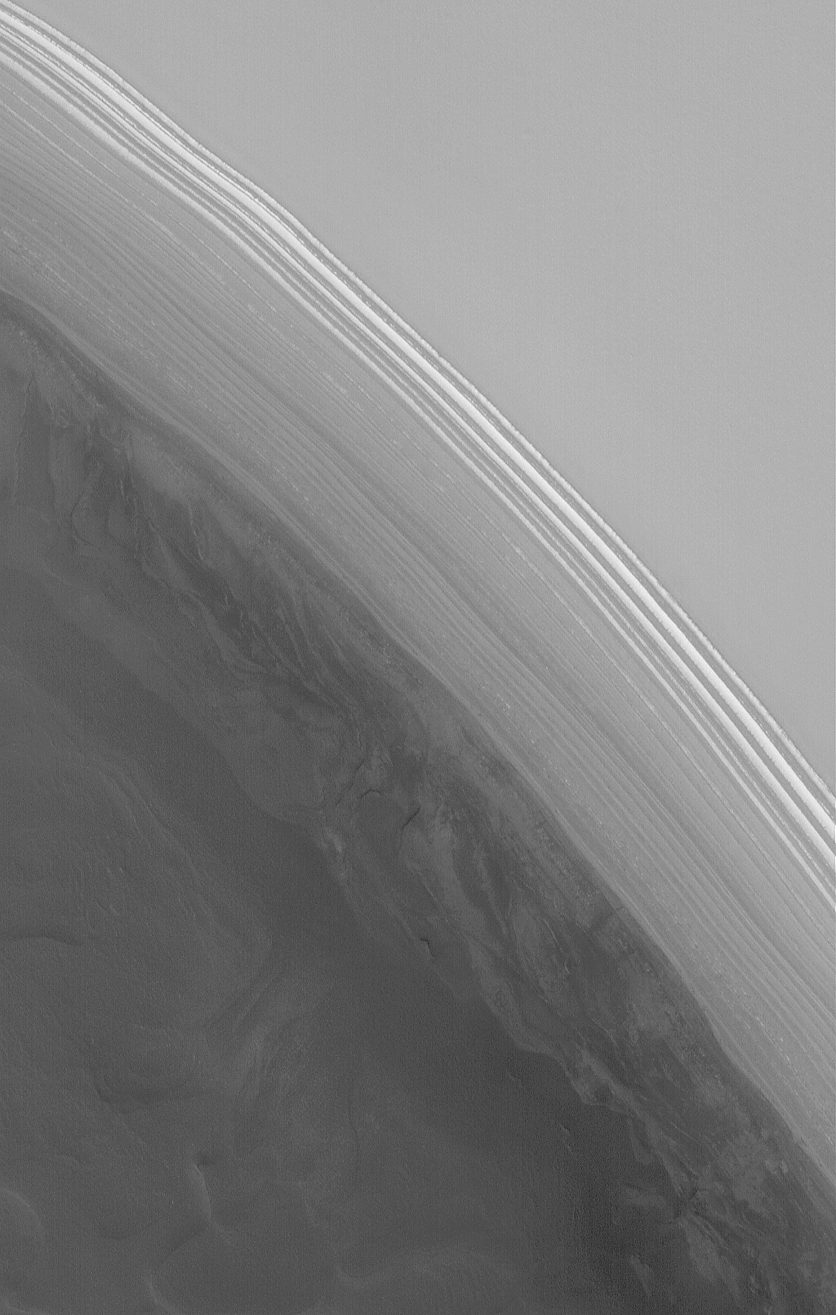

Striped Scarp

28 July 2006
This Mars Global Surveyor (MGS) Mars Orbiter Camera (MOC) image shows a steep slope in the north polar region of Mars. The stripes indicate an exposure of layered material; the variations in brightness among the stripes are the result of varying amounts and textures on seasonal carbon dioxide frost. At the time the image was acquired in June 2006, the carbon dioxide frost was beginning to sublime way, leaving a variety of different patterns in frost distribution.

Location near: 85.2°N, 122.7°W
Image width: ~3 km (~1.9 mi)
Illumination from: lower left
Season: Northern Spring

Credit: NASA/JPL/Malin Space Science Systems